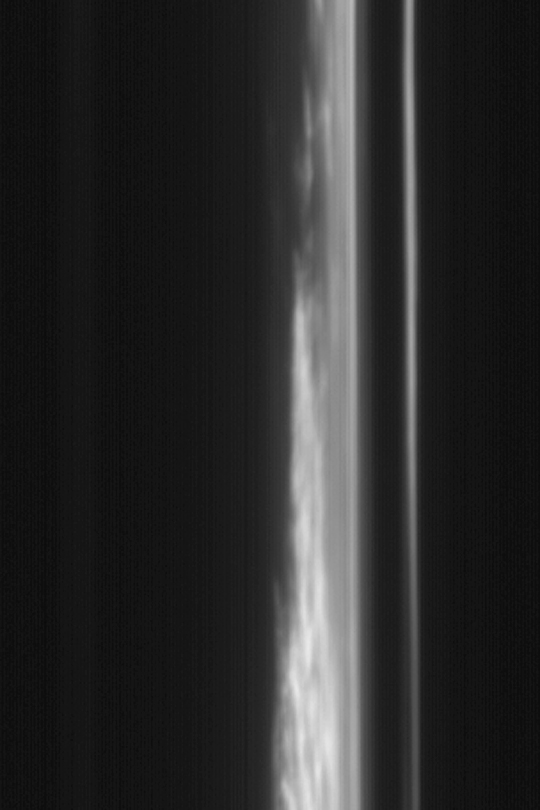

Clouds Over Morning Limb

MGS MOC Release No. MOC2-380, 3 June 2003

Mars Global Surveyor orbits the red planet 12 times each day. Half of each orbit is spent on the day side of Mars, which is where most Mars Orbiter Camera (MOC) images are obtained because sunlight is required to illuminate the surfaces being observed. However, on the night side of Mars, the wide angle cameras can see clouds and hazes above the sunward martian limb. The limb is the edge of the planet as it appears when viewed from an oblique perspective.

This blue wide angle camera image, obtained on the night side of Mars on May 15, 2003, shows clouds picking up the first sunlight before dawn near 55° north latitude. The scene is illuminated by sunlight from the right. The sun is actually on the other side of the planet, and has not yet risen over this region. The dark area on the left side of the picture is the martian surface at night. The dark band on the right side is outer space. The bright features just right of center are the clouds hanging above the martian limb over the planet’s northern plains. North is toward the top and east is to the right; the spacecraft was moving southward when the image was acquired.

Credit: NASA/JPL/Malin Space Science Systems